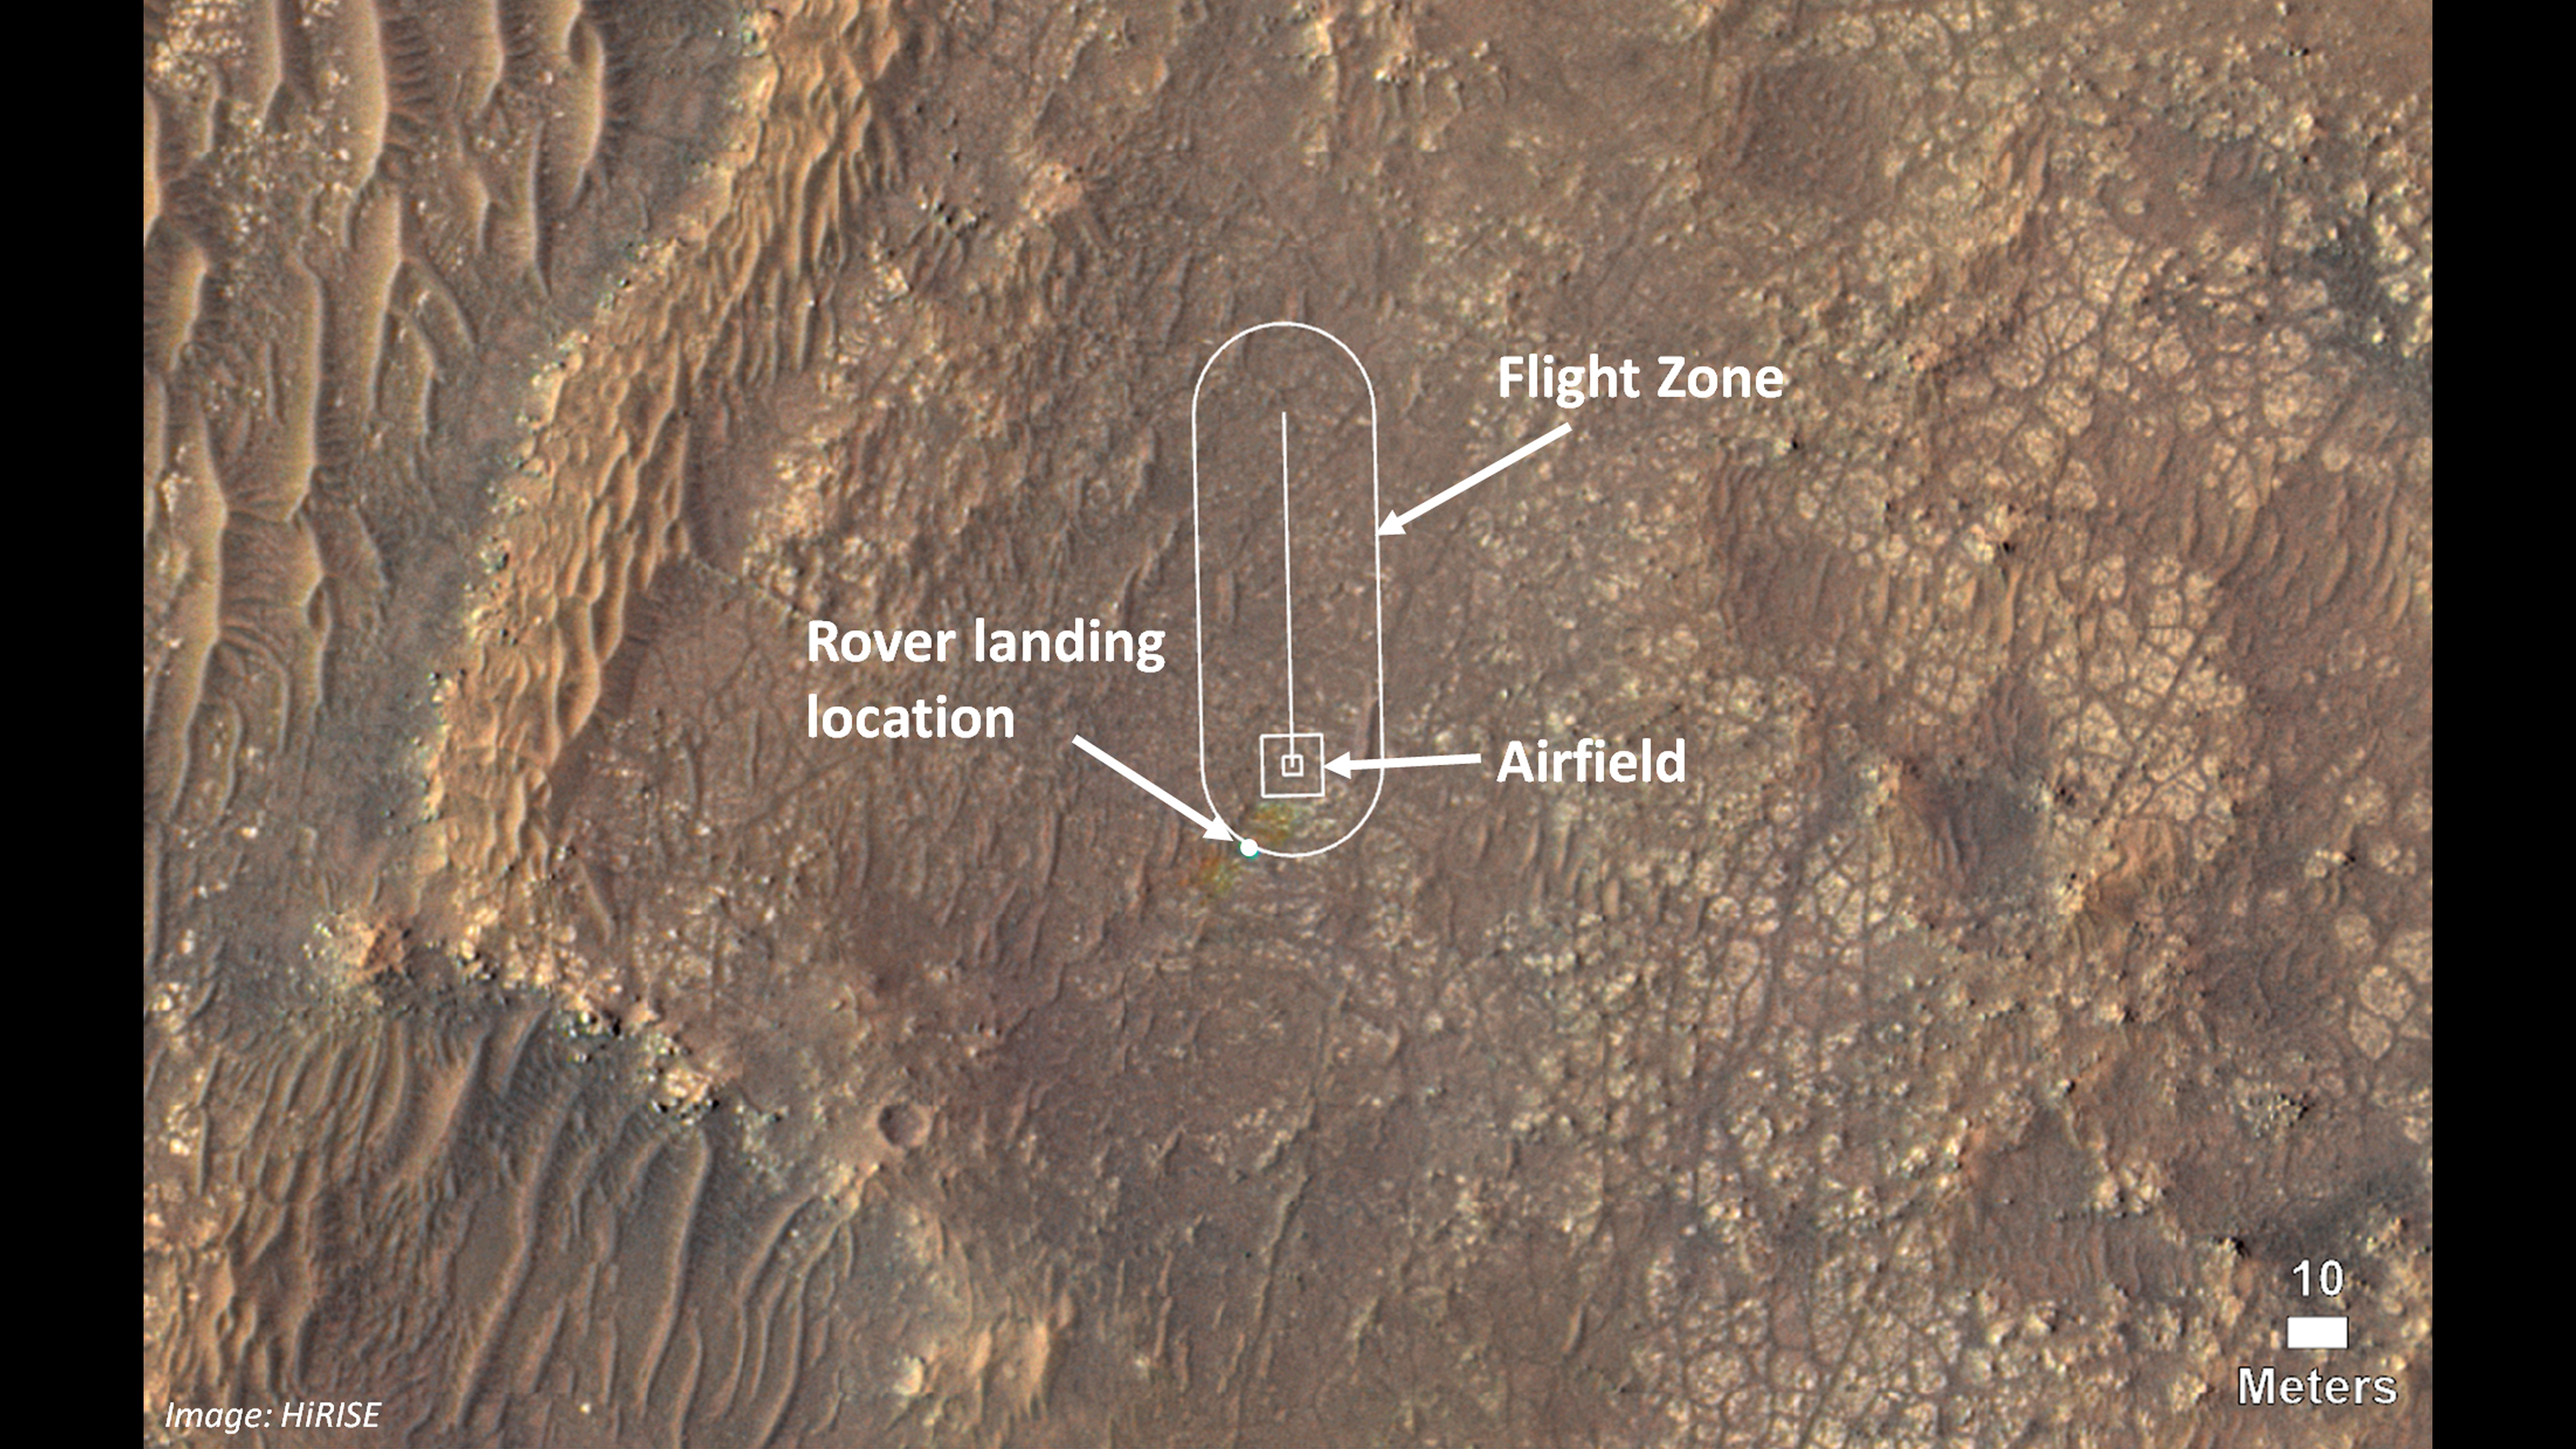

Map of Ingenuity Helicopter Flight Zone

This image shows where NASA’s Ingenuity Mars Helicopter team will attempt its test flights. Helicopter engineers added the locations for the rover landing site (also known as “Octavia E. Butler Landing”), the airfield (the area where the helicopter will take off and return), and the flight zone (the area within which it will fly) on an image taken by the High Resolution Imaging Experiment (HiRISE) camera aboard NASA’s Mars Reconnaissance Orbiter.

Some small rainbow-like color distortions (which do not actually appear on the terrain of Mars) are seen in this image near the landing location because of the way pre- and post-landing color images were merged.

The Ingenuity Mars Helicopter technology demonstration activity is supported by NASA’s Science Mission Directorate, the NASA Aeronautics Research Mission Directorate, and the NASA Space Technology Mission Directorate.

NASA’s Jet Propulsion Laboratory built and manages operations of Perseverance and Ingenuity for the agency. Caltech in Pasadena, California, manages JPL for NASA.

Credit: NASA/JPL-Caltech/University of Arizona